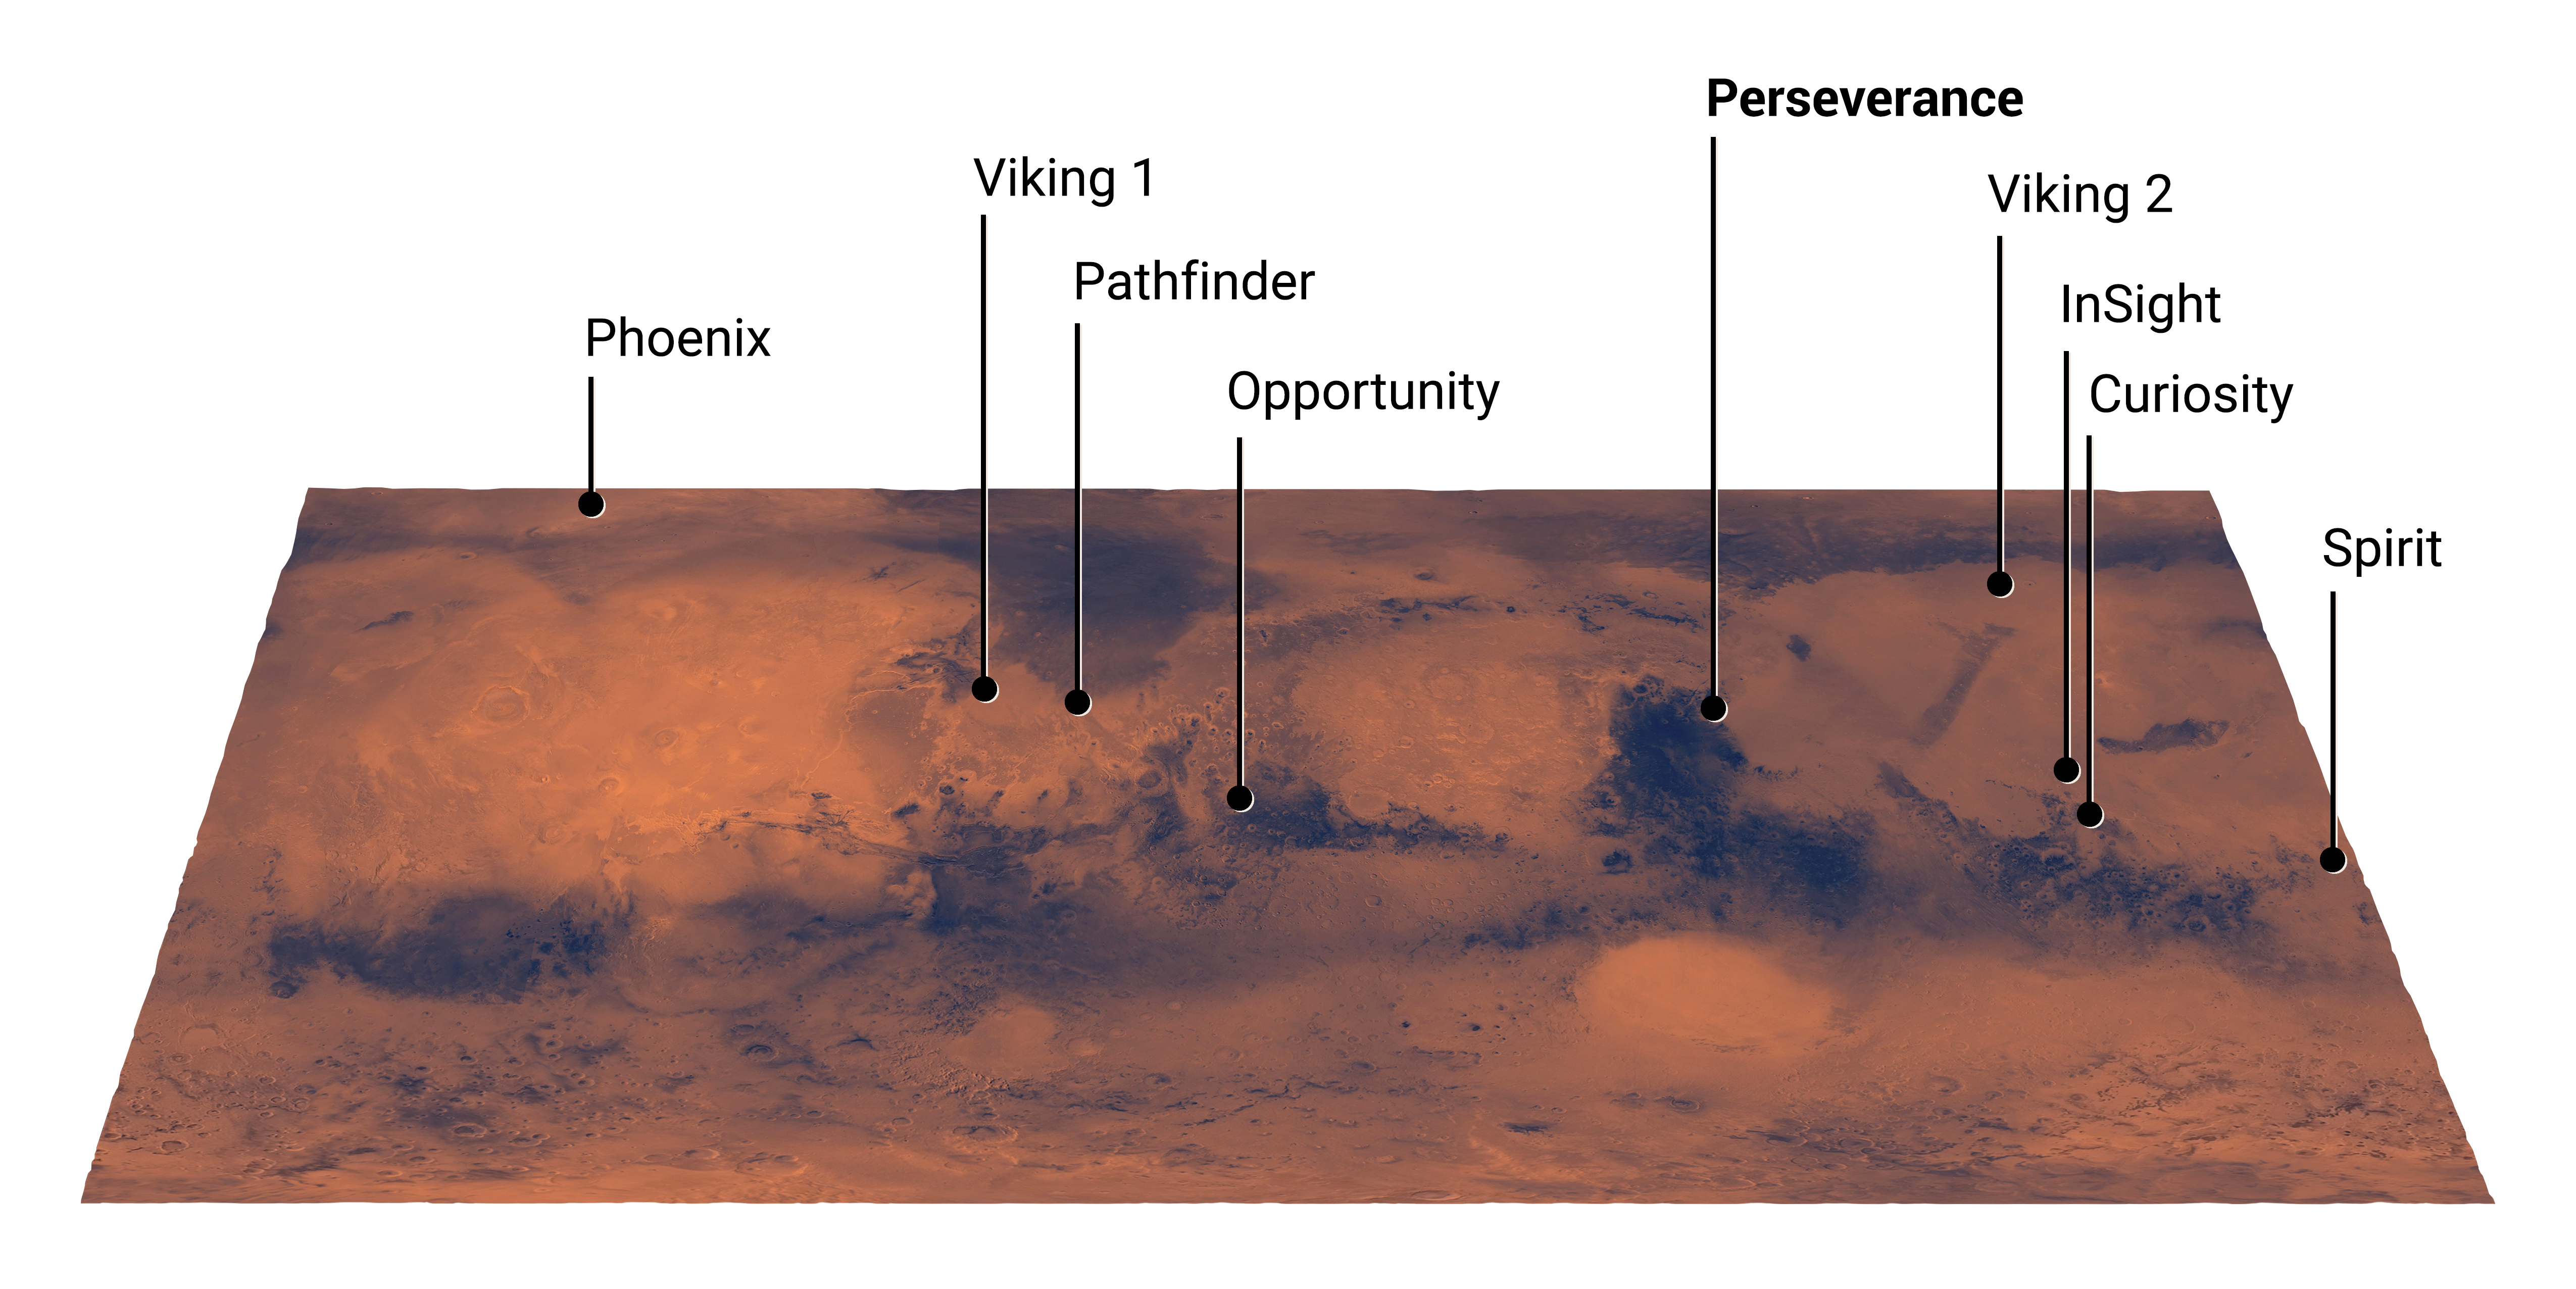

Mars Landing Sites, Including Perseverance (Illustration)

This map of Mars shows the landing site for NASA’s Perseverance rover in relation to those of previous successful Mars missions. The newest addition to the group, Perseverance is set to land in Jezero Crater on Feb. 18, 2021.

NASA’s Jet Propulsion Laboratory in Southern California built and will manage operations of the Mars 2020 Perseverance rover for NASA.

Credit: NASA/JPL-Caltech